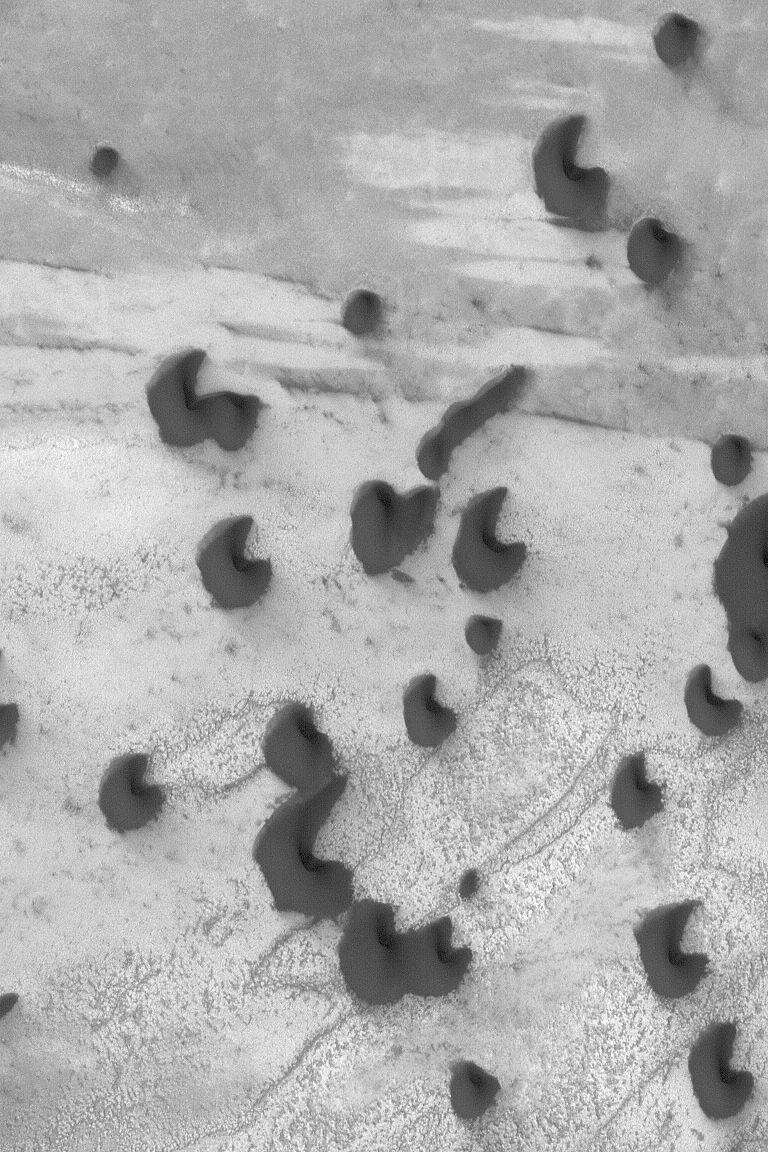

Dark Polar Dunes

26 May 2004
The north polar cap of Mars is surrounded by fields of dark sand dunes. This Mars Global Surveyor (MGS) Mars Orbiter Camera (MOC) image shows several dunes in the north polar region. The winds responsible for them blow from the lower left toward the upper right. The picture is located near 78.6°N, 243.9°W. Sunlight illuminates the scene from the lower left, and the picture covers an area about 3 km (1.9 mi) across.

Credit: NASA/JPL/Malin Space Science Systems